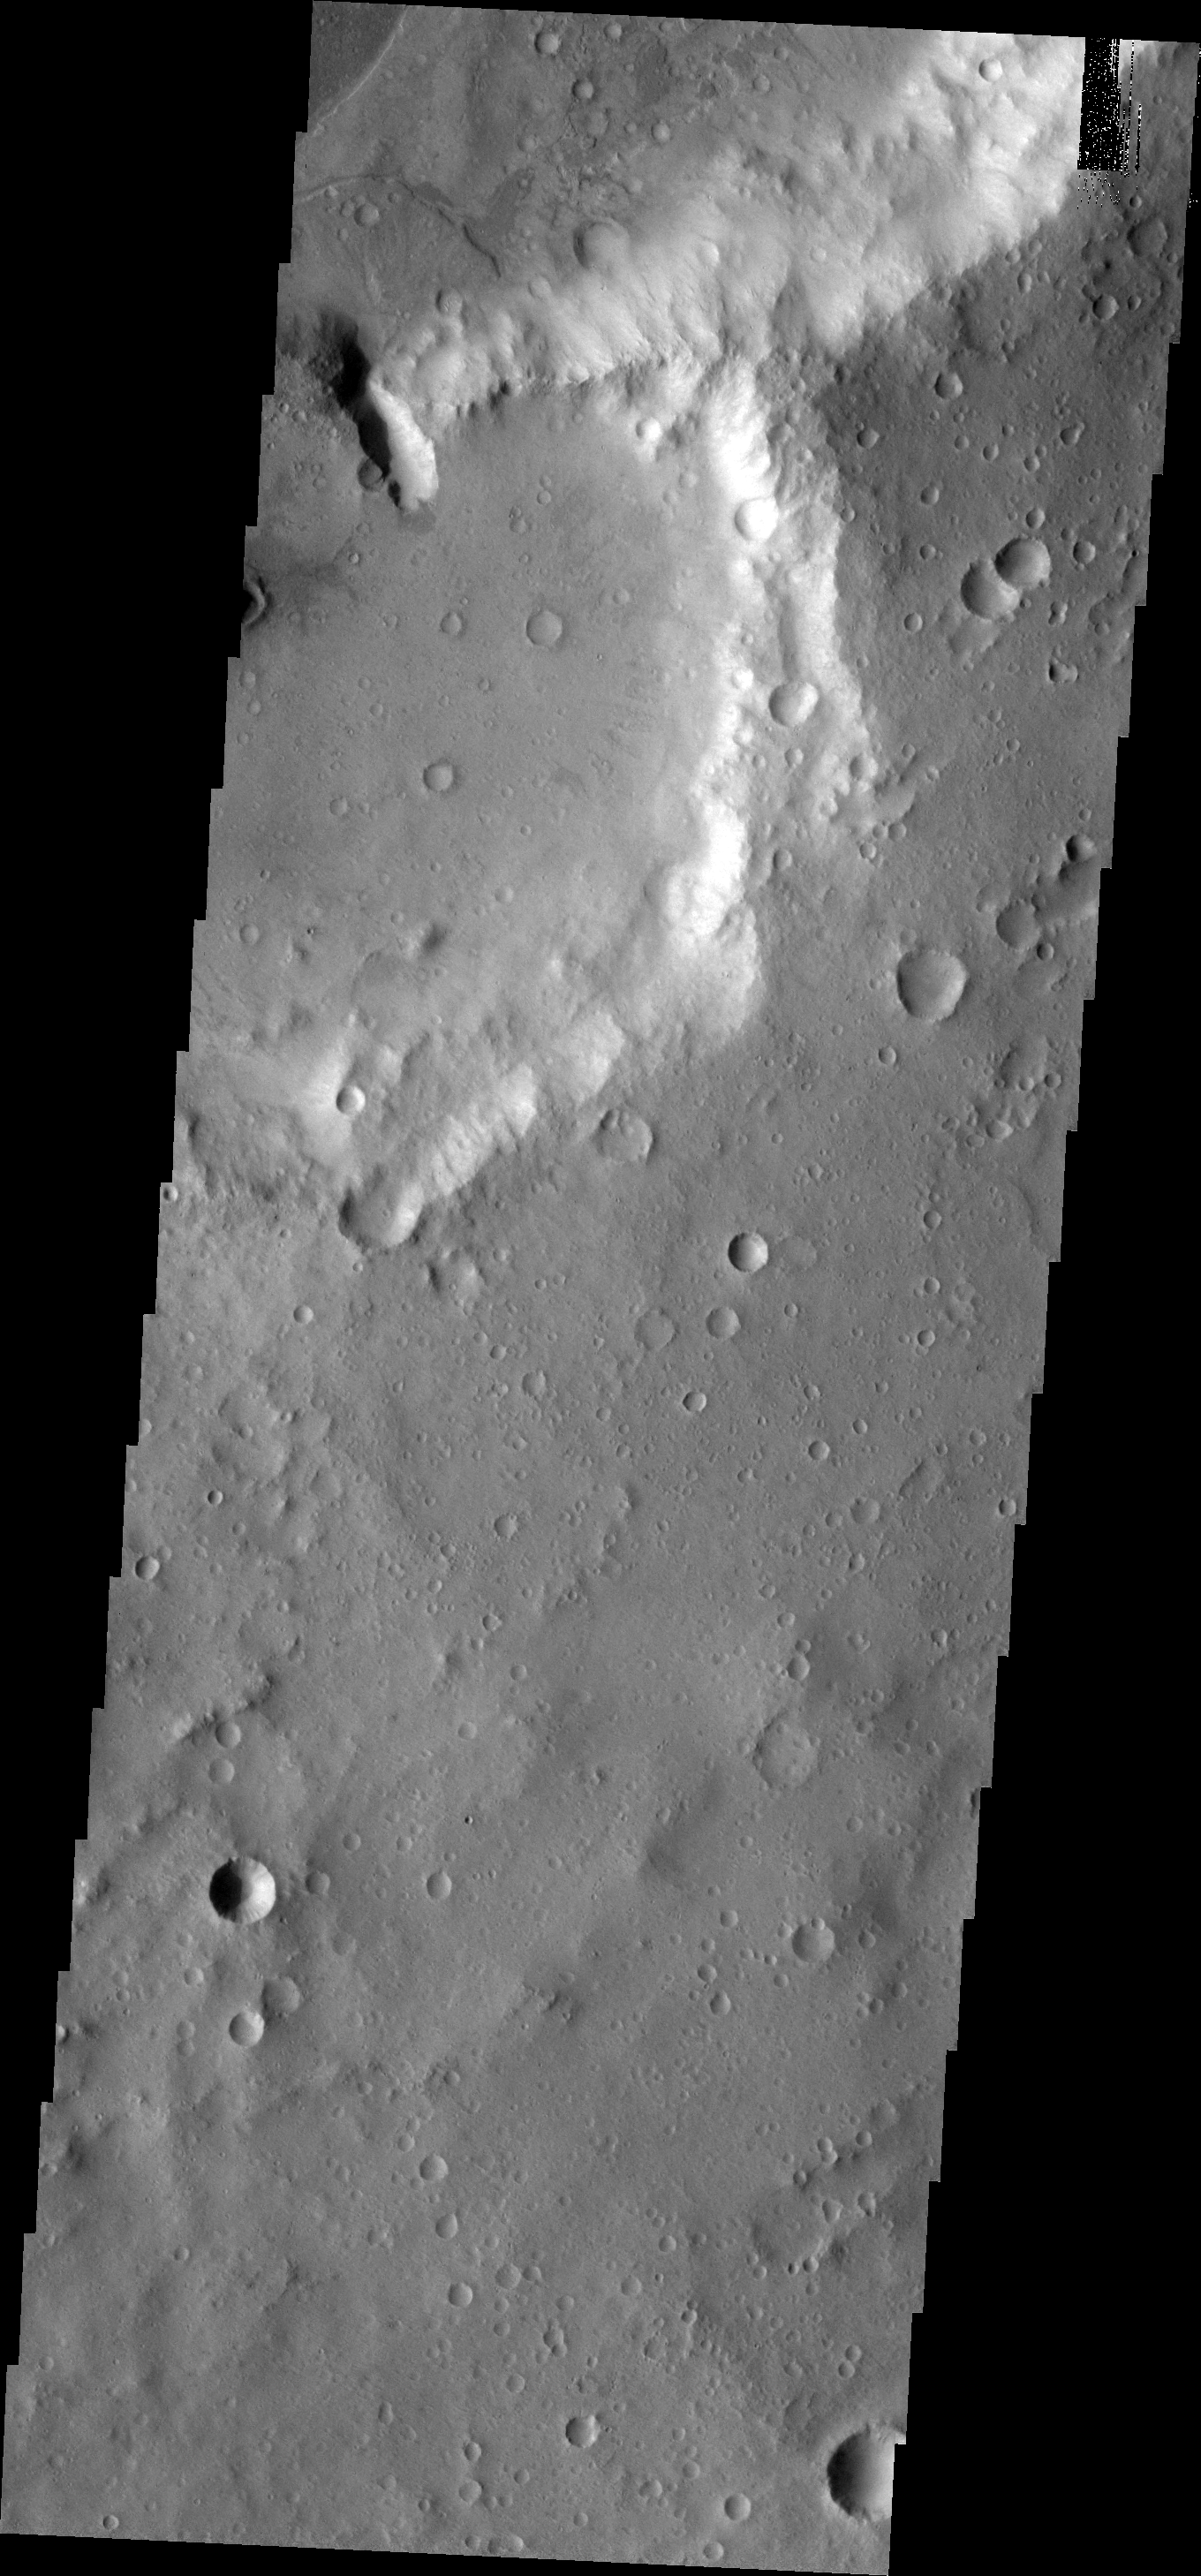

Crater Delta

This VIS image shows a deep channel between two unnamed craters in Xanthe Terra. A fan/delta has formed at the lower end of the channel where material from the higher elevation crater has moved through the channel to the lower elevation crater.

Image information: VIS instrument. Latitude 11.0N, Longitude 308.8E. 18 meter/pixel resolution.

Please see the THEMIS Data Citation Note for details on crediting THEMIS images.

Note: this THEMIS visual image has not been radiometrically nor geometrically calibrated for this preliminary release. An empirical correction has been performed to remove instrumental effects. A linear shift has been applied in the cross-track and down-track direction to approximate spacecraft and planetary motion. Fully calibrated and geometrically projected images will be released through the Planetary Data System in accordance with Project policies at a later time.

NASA’s Jet Propulsion Laboratory manages the 2001 Mars Odyssey mission for NASA’s Office of Space Science, Washington, D.C. The Thermal Emission Imaging System (THEMIS) was developed by Arizona State University, Tempe, in collaboration with Raytheon Santa Barbara Remote Sensing. The THEMIS investigation is led by Dr. Philip Christensen at Arizona State University. Lockheed Martin Astronautics, Denver, is the prime contractor for the Odyssey project, and developed and built the orbiter. Mission operations are conducted jointly from Lockheed Martin and from JPL, a division of the California Institute of Technology in Pasadena.

Credit: NASA/JPL/ASU